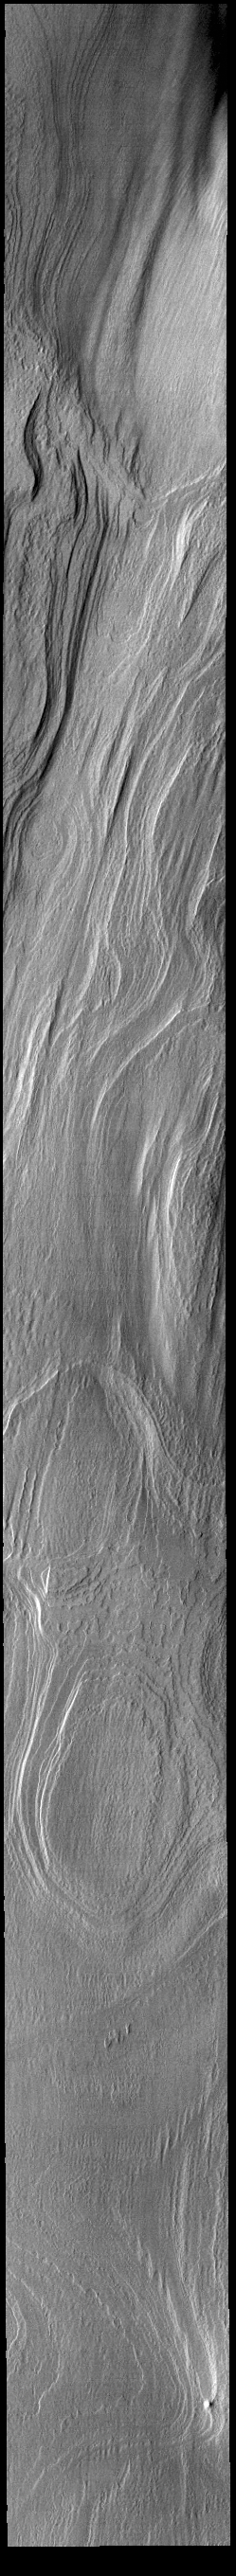

Polar Ice

This VIS image shows part of the south polar cap. The cap was created over millions of years with deposition of ice and dust during different seasons. This image was collected during late summer time.

Credit: NASA/JPL-Caltech/ASU